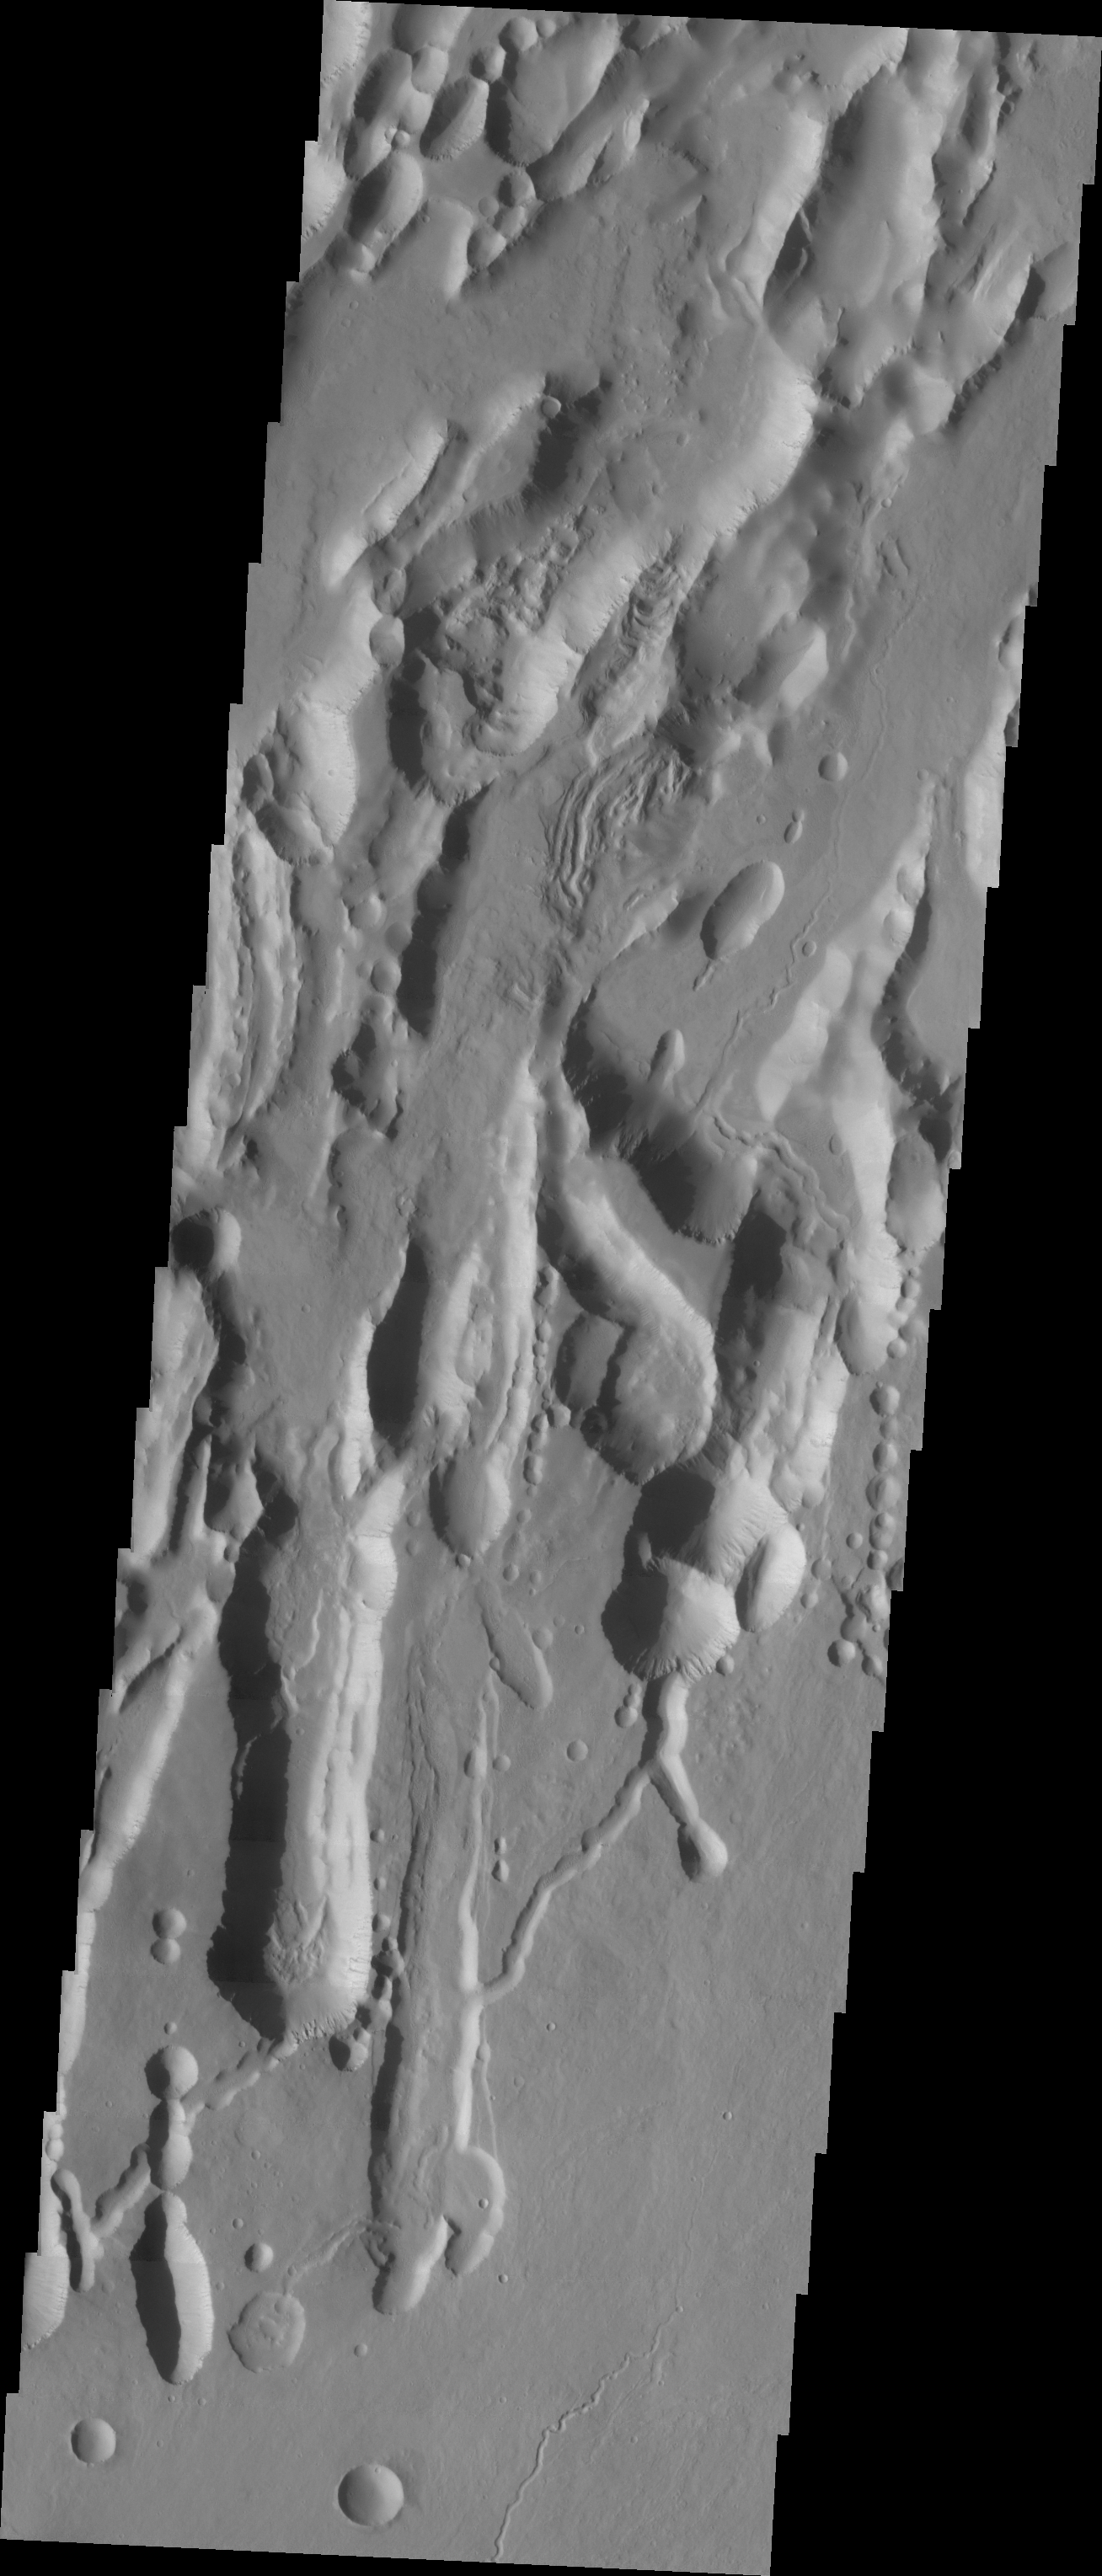

Investigating Mars: Arsia Mons

The three large aligned Tharsis volcanoes are Arsia Mons, Pavonis Mons and Ascreaus Mons (from south to north). There are collapse features on all three volcanoes, on the southwestern and northeastern flanks. This alignment may indicate a large fracture/vent system was responsible for the eruptions that formed all three volcanoes. The flows of originating from Arsia Mons are thought to be the youngest of the region. This VIS image shows part of the northeastern flank of Arsia Mons. The scalloped depression are most likely created by collapse of the roof of lava tubes. Lava tubes originate during eruption event, when the margins of a flow harden around a still flowing lava stream. When an eruption ends these can become hollow tubes within the flow. With time, the roof of the tube may collapse into the empty space below. The tubes are linear, so the collapse of the roof creates a linear depression.

Arsia Mons is the southernmost of the Tharsis volcanoes. It is 270 miles (450km) in diameter, almost 12 miles (20km) high, and the summit caldera is 72 miles (120km) wide. For comparison, the largest volcano on Earth is Mauna Loa. From its base on the sea floor, Mauna Loa measures only 6.3 miles high and 75 miles in diameter. A large volcanic crater known as a caldera is located at the summit of all of the Tharsis volcanoes. These calderas are produced by massive volcanic explosions and collapse. The Arsia Mons summit caldera is larger than many volcanoes on Earth.

The Odyssey spacecraft has spent over 15 years in orbit around Mars, circling the planet more than 69000 times. It holds the record for longest working spacecraft at Mars. THEMIS, the IR/VIS camera system, has collected data for the entire mission and provides images covering all seasons and lighting conditions. Over the years many features of interest have received repeated imaging, building up a suite of images covering the entire feature. From the deepest chasma to the tallest volcano, individual dunes inside craters and dune fields that encircle the north pole, channels carved by water and lava, and a variety of other feature, THEMIS has imaged them all. For the next several months the image of the day will focus on the Tharsis volcanoes, the various chasmata of Valles Marineris, and the major dunes fields. We hope you enjoy these images!

Credit: NASA/JPL-Caltech/ASU